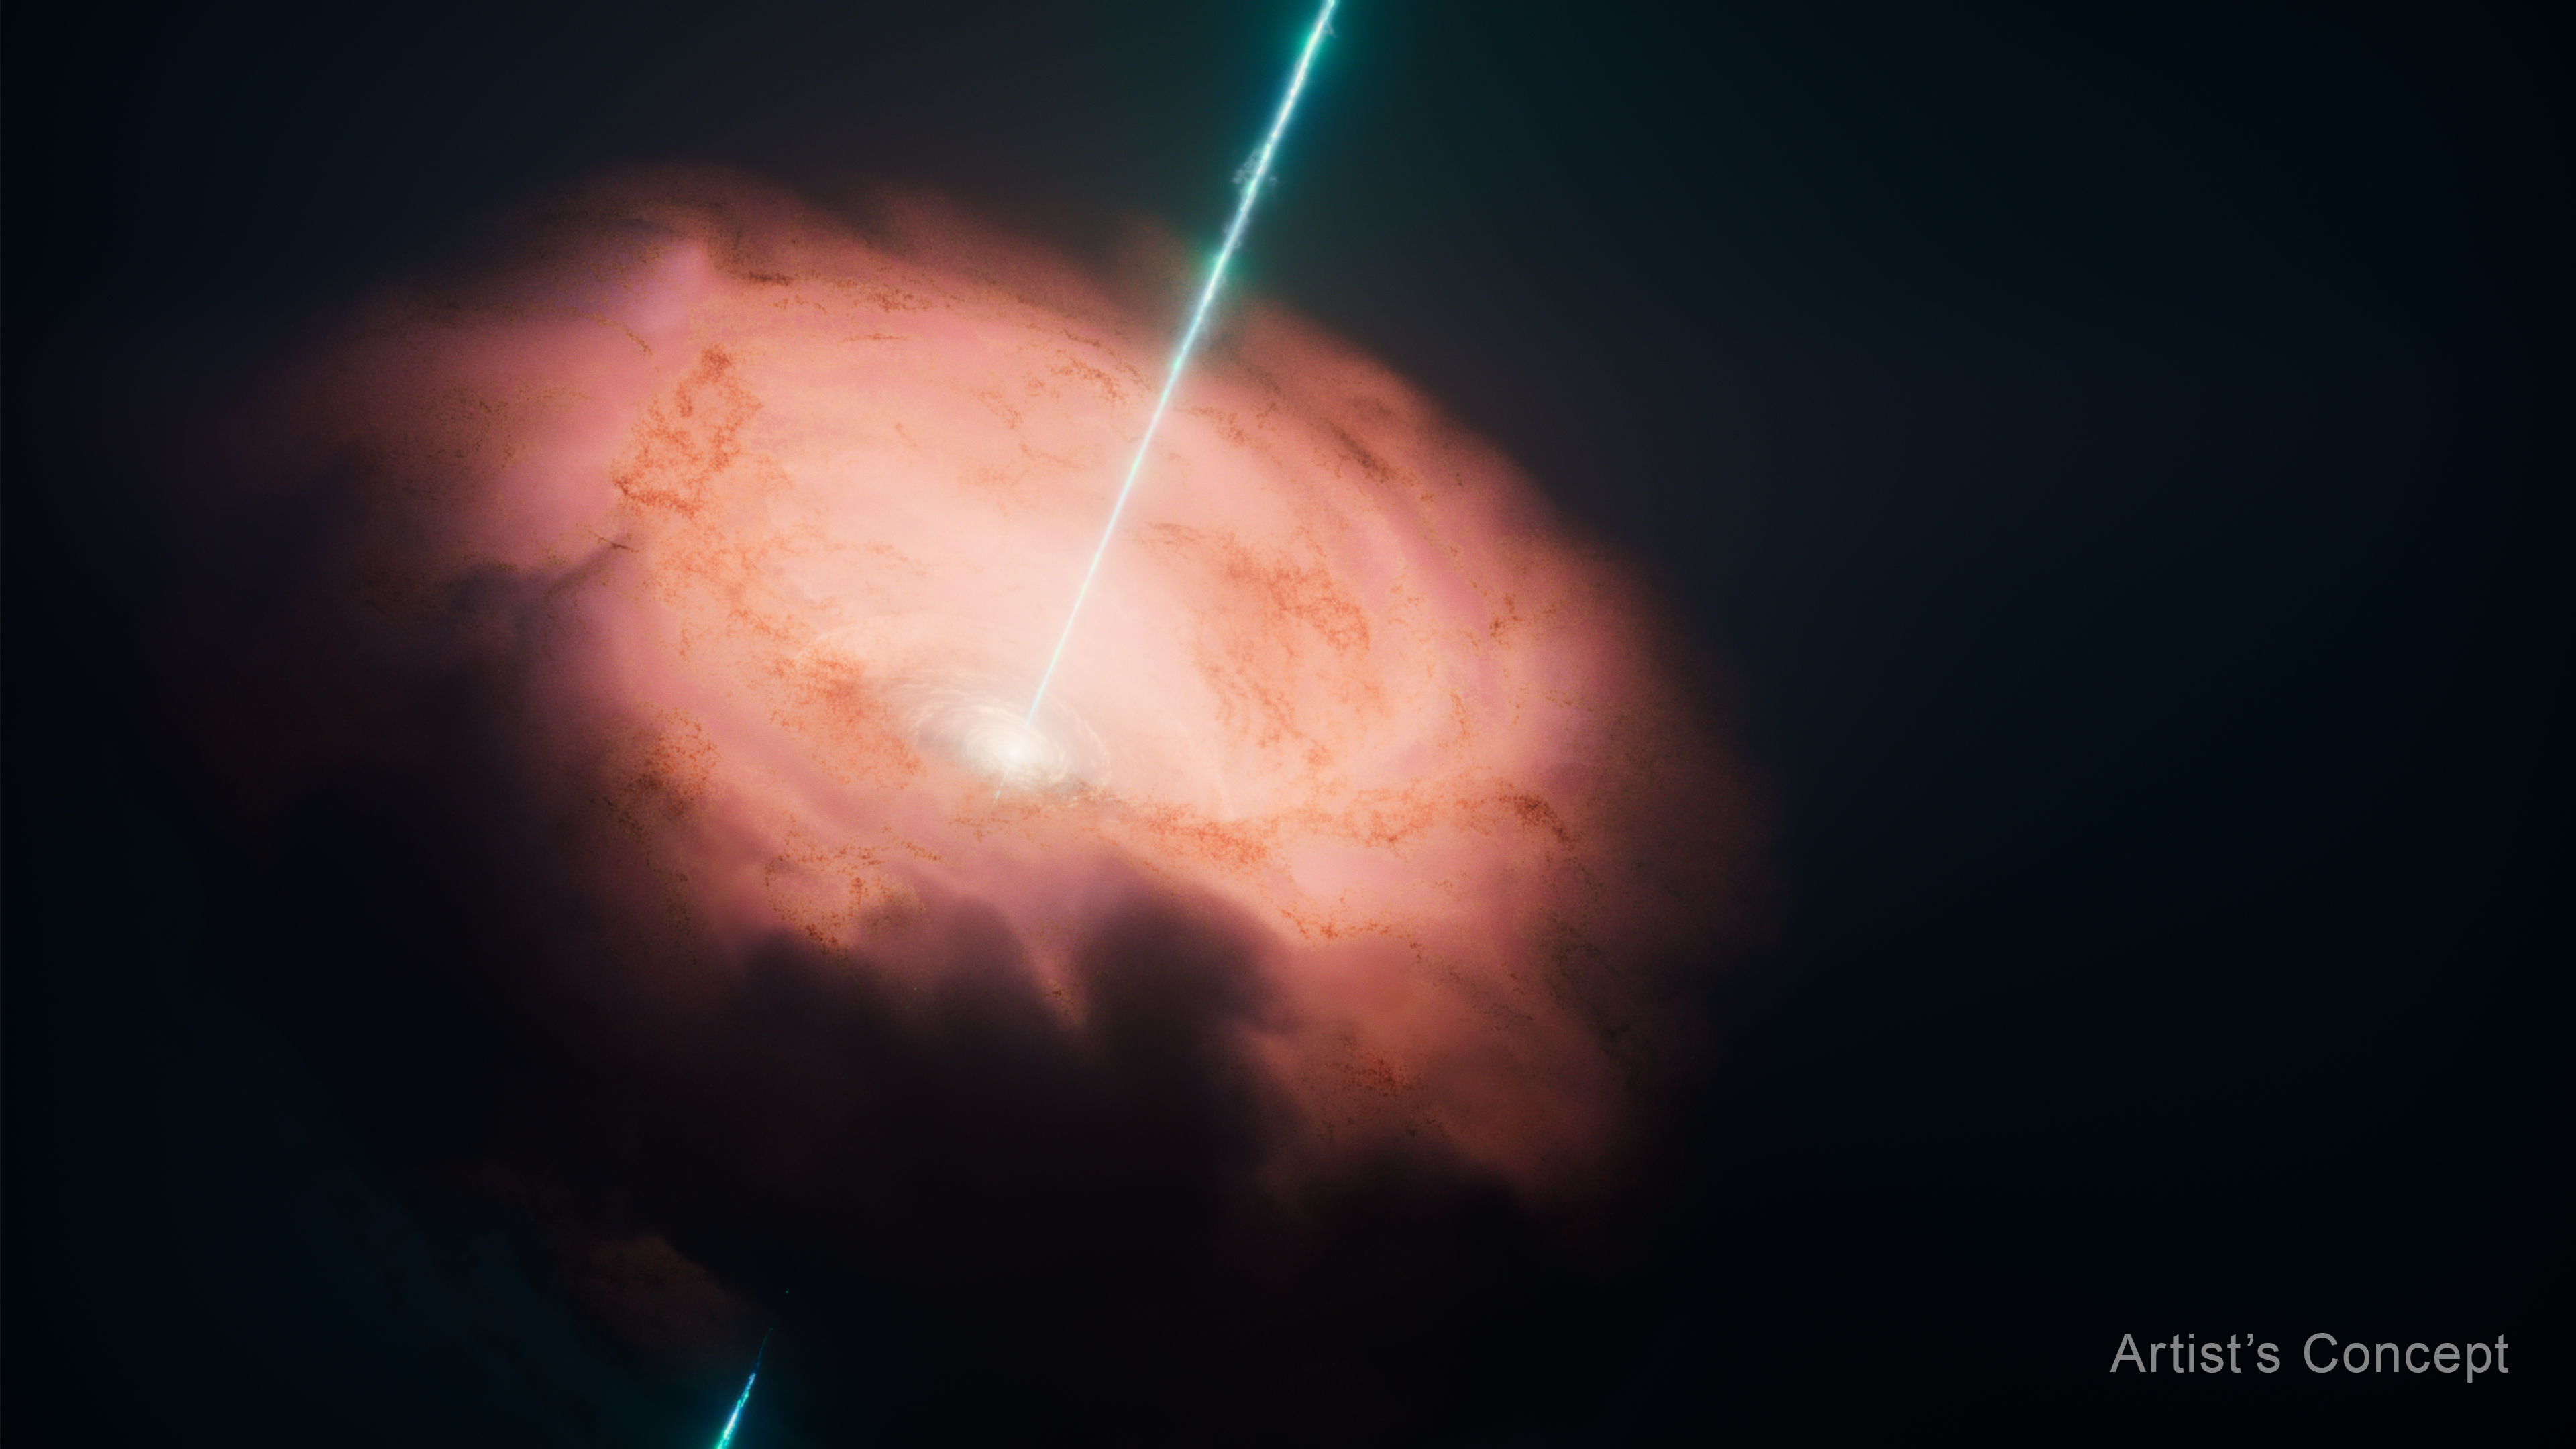

Circinus Galaxy Center (Artist’s Concept)

This artist’s concept depicts the central engine of the Circinus galaxy.

At the center is the supermassive black hole, shown as a bright, compact core. You don’t see the black hole itself, but the intense glow from material heating up as it spirals inward. Surrounding the center is a thick, donut-shaped disk of gas and dust (the torus). In Circinus, this torus, about 16 light-years across, is optically dense, meaning visible light can’t penetrate.

The illustration emphasizes that this dusty structure is brightest close to the black hole, matching the newest finding from NASA’s James Webb Space Telescope that most of the light is coming from hot dust feeding the black hole rather than being blown away.

The narrow, bright beams shooting outward represent jets, streams of energized material launched perpendicular to the disk.

The soft, hazy glow around everything represents the surrounding galaxy and diffuse material.

Credit: Artwork: NASA, ESA, CSA, Ralf Crawford (STScI)